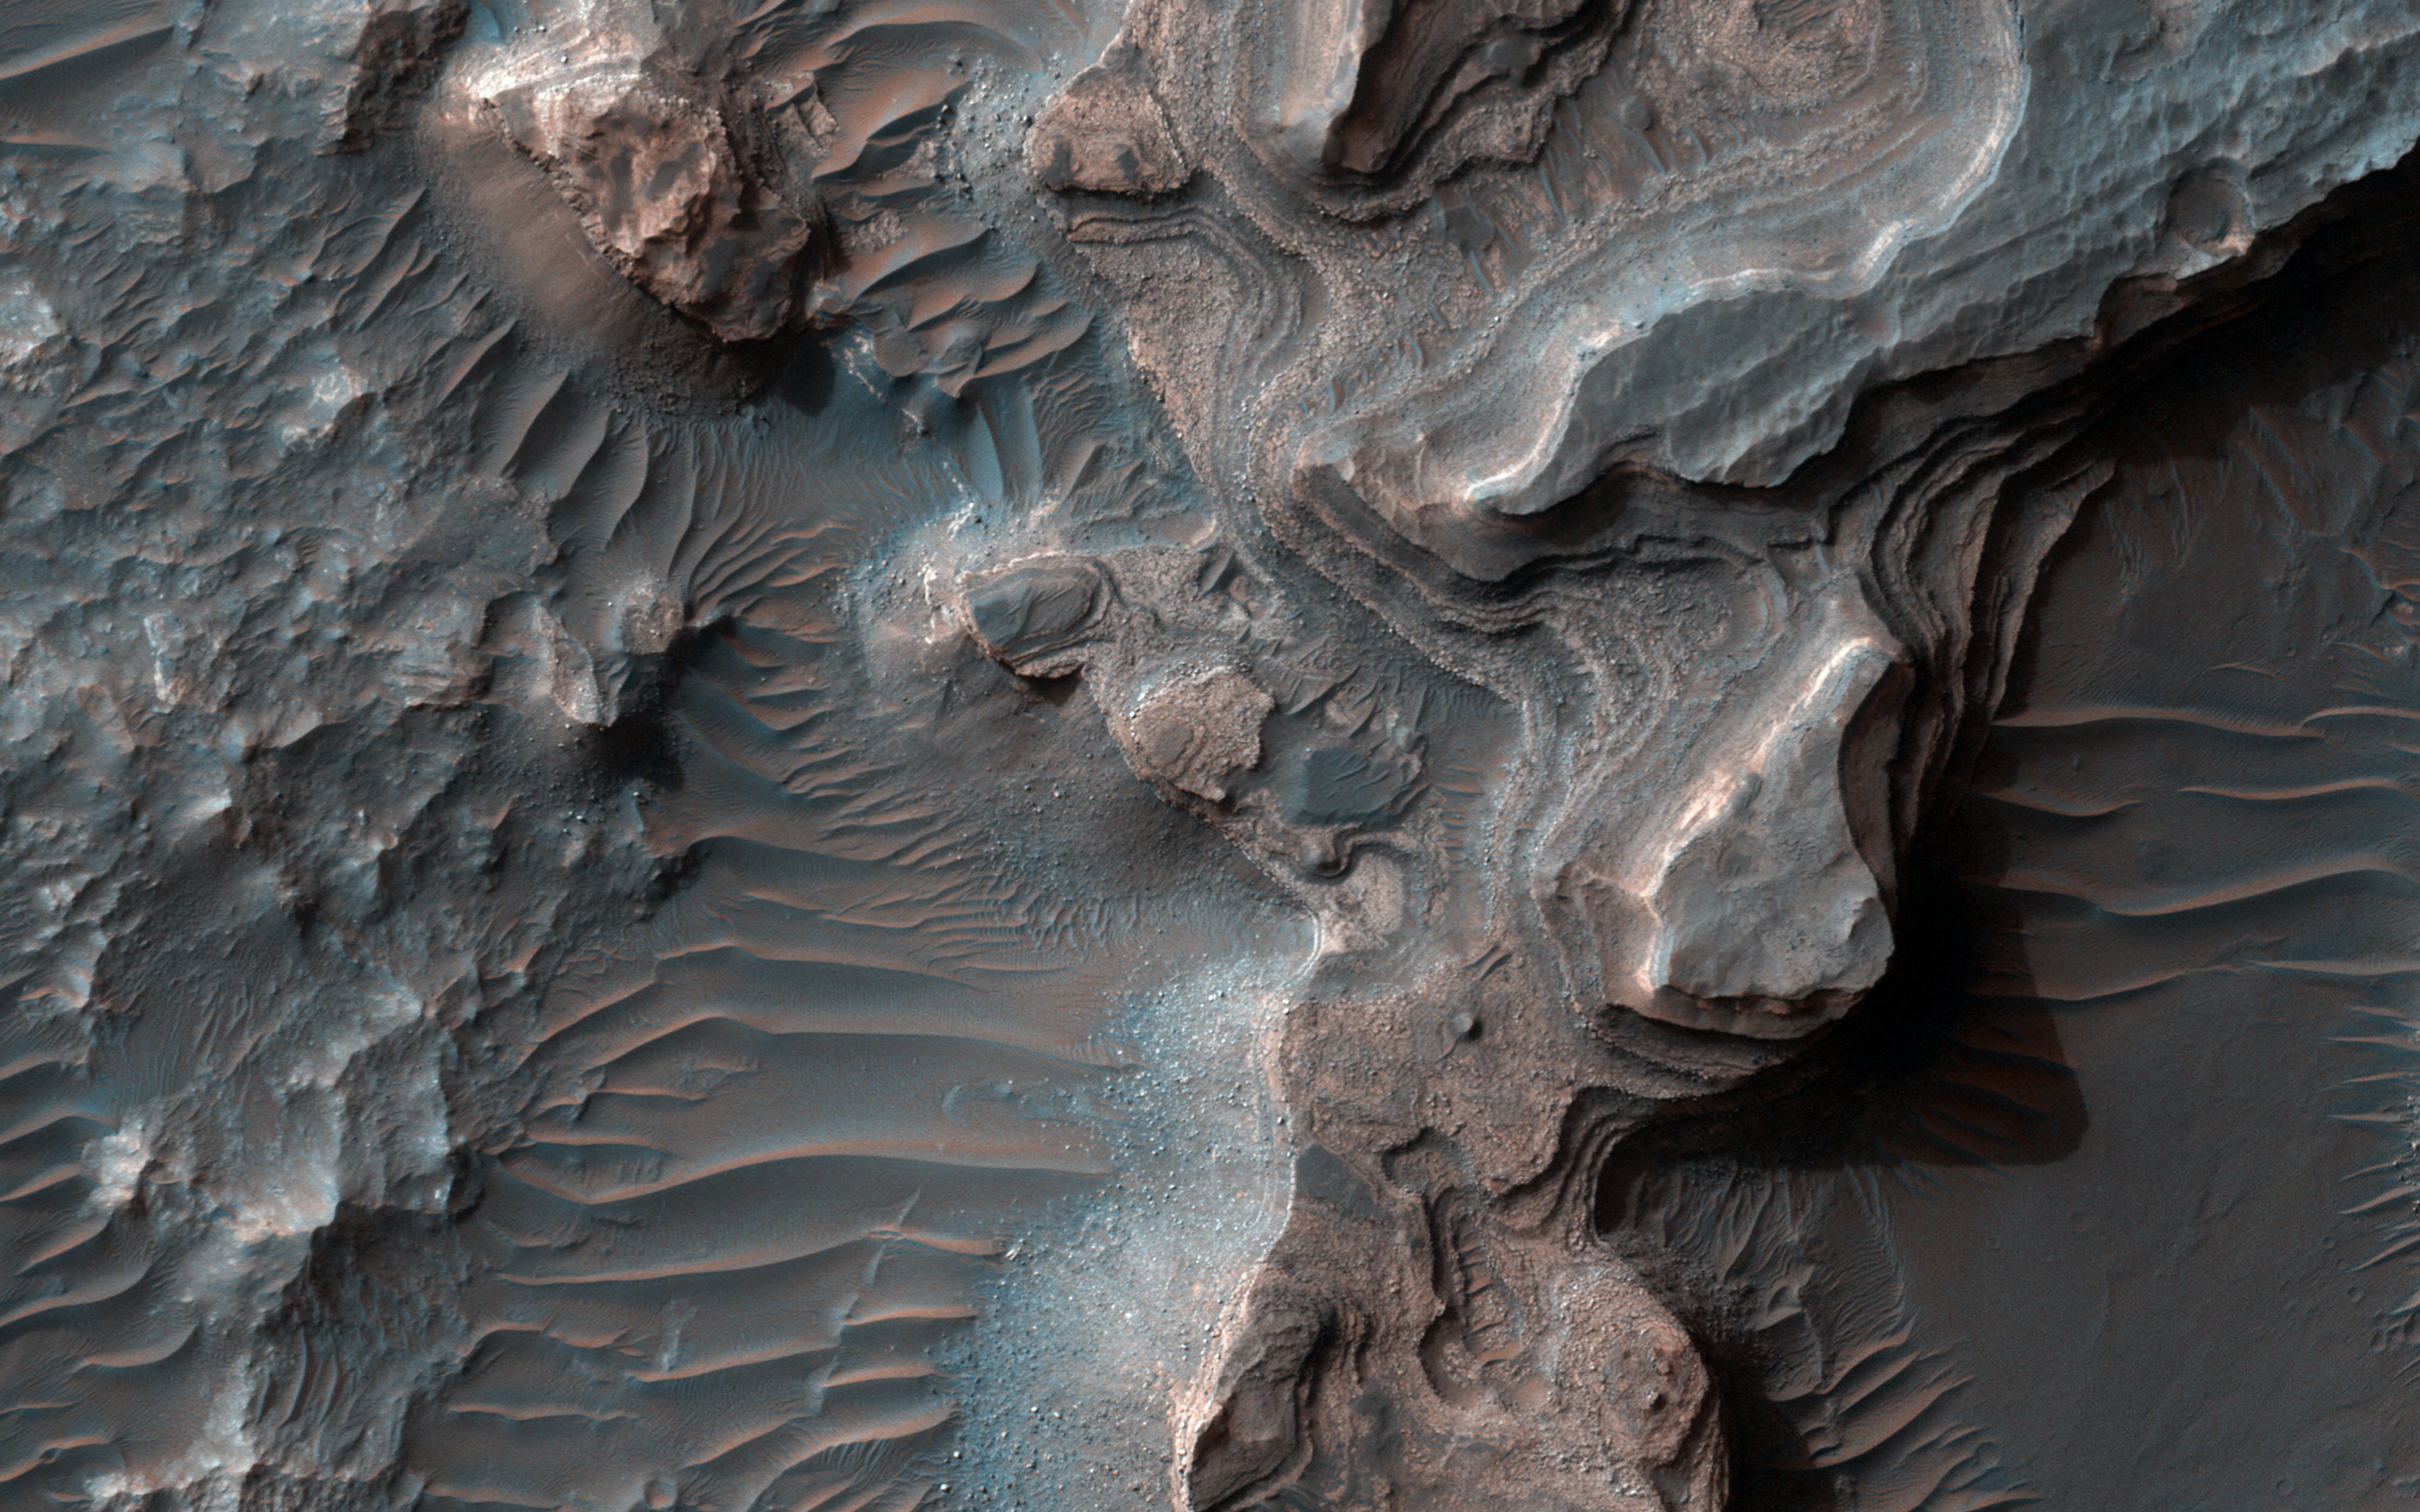

Layered Deposits in Uzboi Vallis

Layered deposits in Uzboi Vallis sometimes occur in alcoves along the valley and/or below where tributaries enter it. These deposits may record deposition into a large lake that once filled Uzboi Vallis when it was temporarily dammed at its northern end by the rim Holden Crater and before it was overtopped and breached allowing water to drain back out of the valley.

Layered deposits similar to those here may remain preserved where they were protected from erosion during drainage of the lake. Data from the CRISM instrument onboard MRO shows that clays are within these deposits that may differ from clays found elsewhere on the valley floor. Hence, the clays in these layers may have been washed into the lake from surrounding clay-bearing surfaces.

This is a stereo pair with PSP_008338_1525.

The map is projected here at a scale of 50 centimeters (19.7 inches) per pixel. [The original image scale is 52.8 centimeters (20.8 inches) per pixel (with 2 x 2 binning); objects on the order of 158 centimeters (62.2 inches) across are resolved.] North is up.

The University of Arizona, Tucson, operates HiRISE, which was built by Ball Aerospace & Technologies Corp., Boulder, Colo. NASA’s Jet Propulsion Laboratory, a division of Caltech in Pasadena, California, manages the Mars Reconnaissance Orbiter Project for NASA’s Science Mission Directorate, Washington.

Credit: NASA/JPL-Caltech/Univ. of Arizona